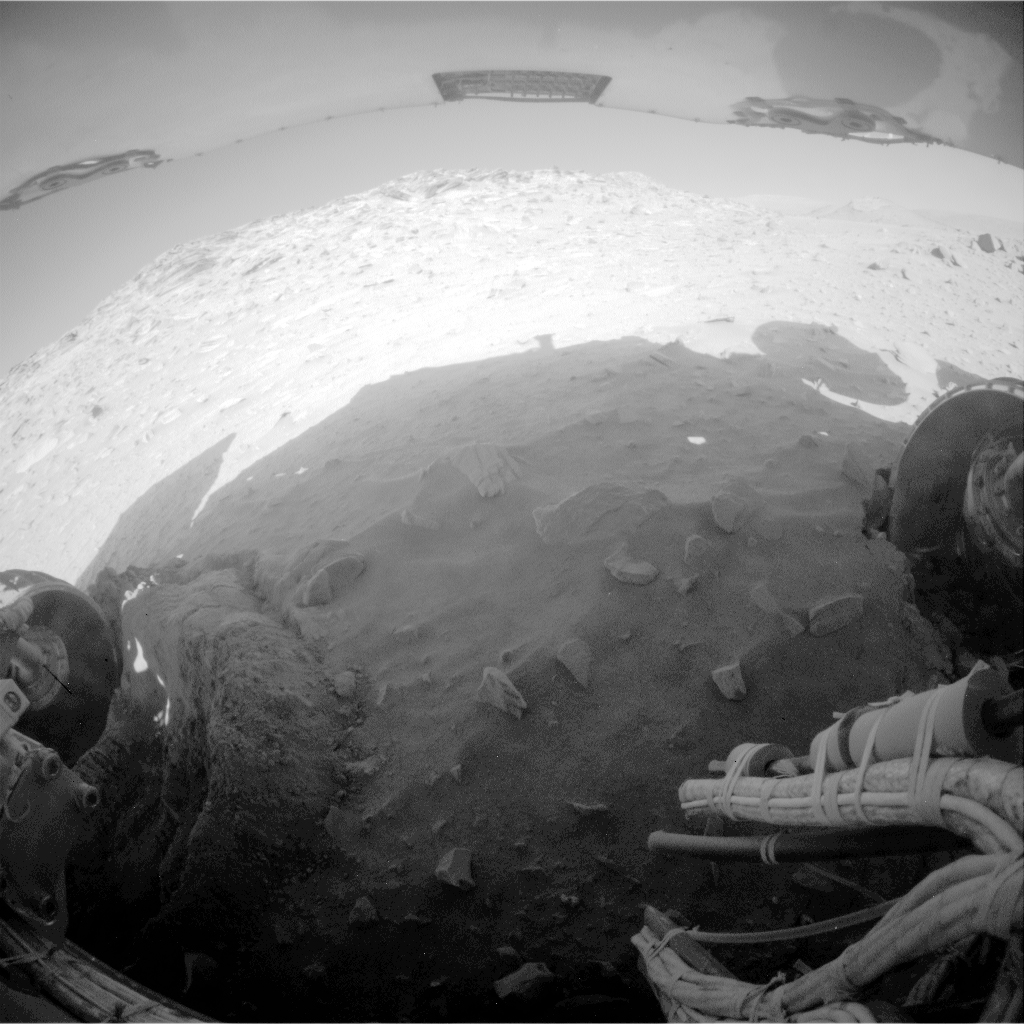

Spirit’s Rear View After Parking for Fourth Winter

NASA’s Mars Exploration Rover Spirit recorded this fisheye view with its rear hazard-avoidance camera after completing a drive during the 2,169th Martian day, or sol, of Spirit’s mission on Mars (Feb. 8, 2010). The drive left Spirit in the position where the rover will stay parked during the upcoming Mars southern-hemisphere winter.

Spirit moved about 34 centimeters (13 inches) toward the south southeast in a series of drives beginning on Sol 2145 (Jan. 15, 2010). The left-rear wheel (on the right in this rear-facing view) moved out of a rut that it had dug in soft soil in April 2009. The drive motor for the right-rear wheel (on the left in this view) stopped working in late 2009, leaving the six-wheeled rover with only four functioning wheels. The top of the image shows the underside of Spirit’s solar array.

The rover’s solar array is tilted 9 degrees toward the south for the winter. In the three previous winters that Spirit has spent on Mars, its parked positions tilted toward northward, a better attitude for drawing energy from the sun in the northern sky. Engineers anticipate that, due to the unfavorable tilt for this fourth winter, Spirit will soon be out of communication with Earth for several months. A low-power hibernation mode will shut down almost all functions except keeping a master clock running and checking periodically on Spirit’s power status until it has enough power to reawaken.

Credit: NASA/JPL-Caltech